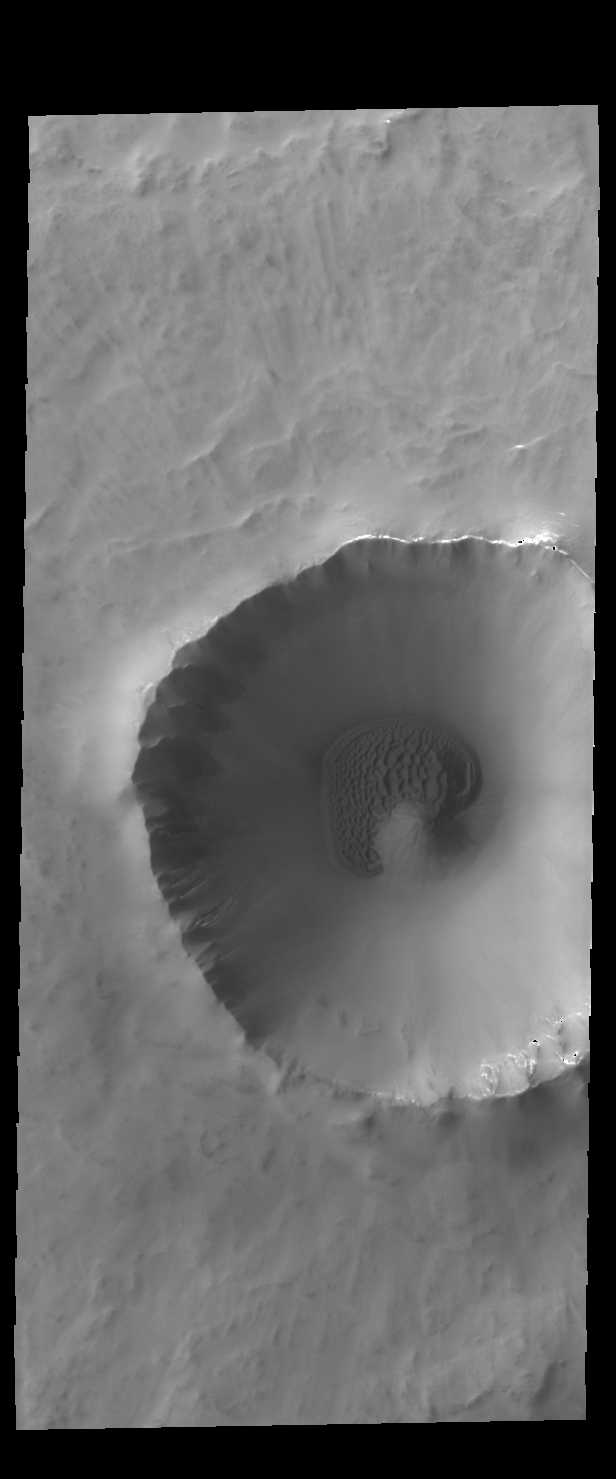

Crater Dunes

Today’s VIS image shows a sand sheet with surface dune forms located on the floor of an unnamed crater in Vastitas Borealis.

Credit: NASA/JPL-Caltech/ASU